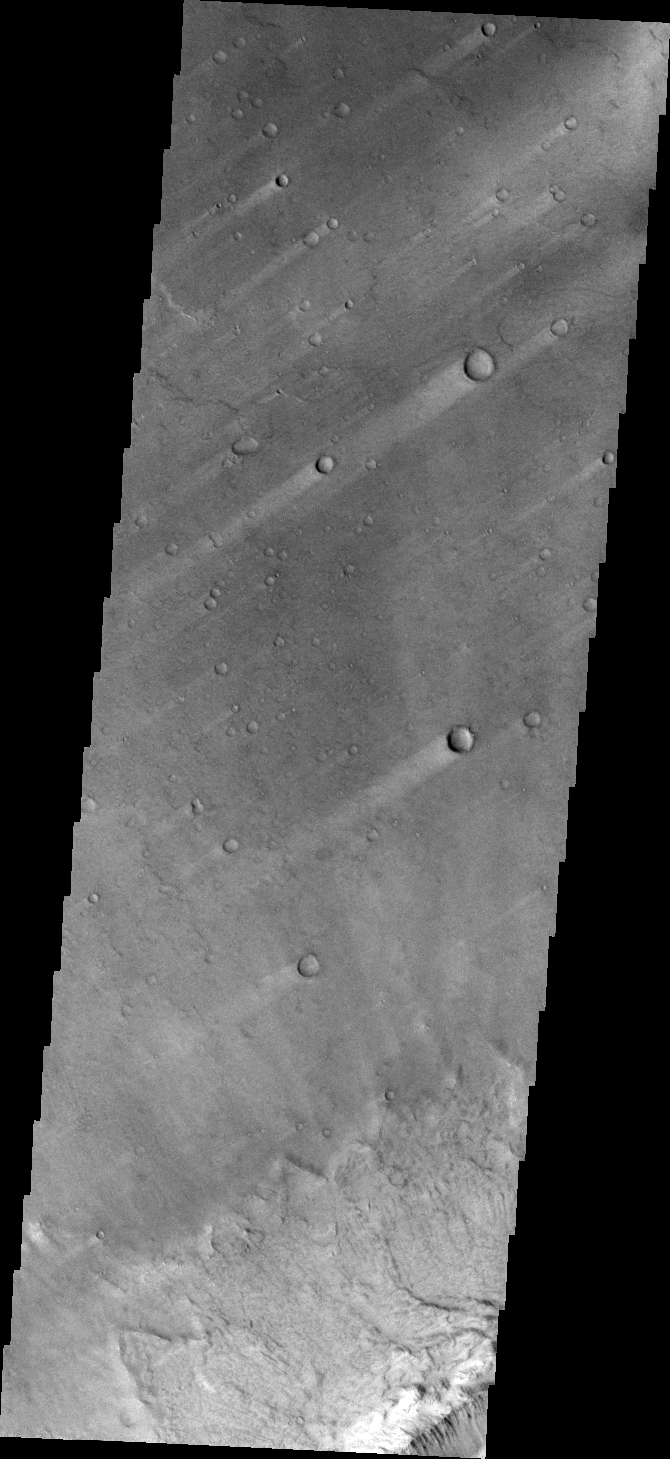

Windstreaks

This VIS image shows parts of two giant gully that are located on the southern side of Ius Chasma. Ius Chasma has the largest number of mega gullies of any of the chasmata that make up Valles Marineris.

Credit: NASA/JPL/ASU